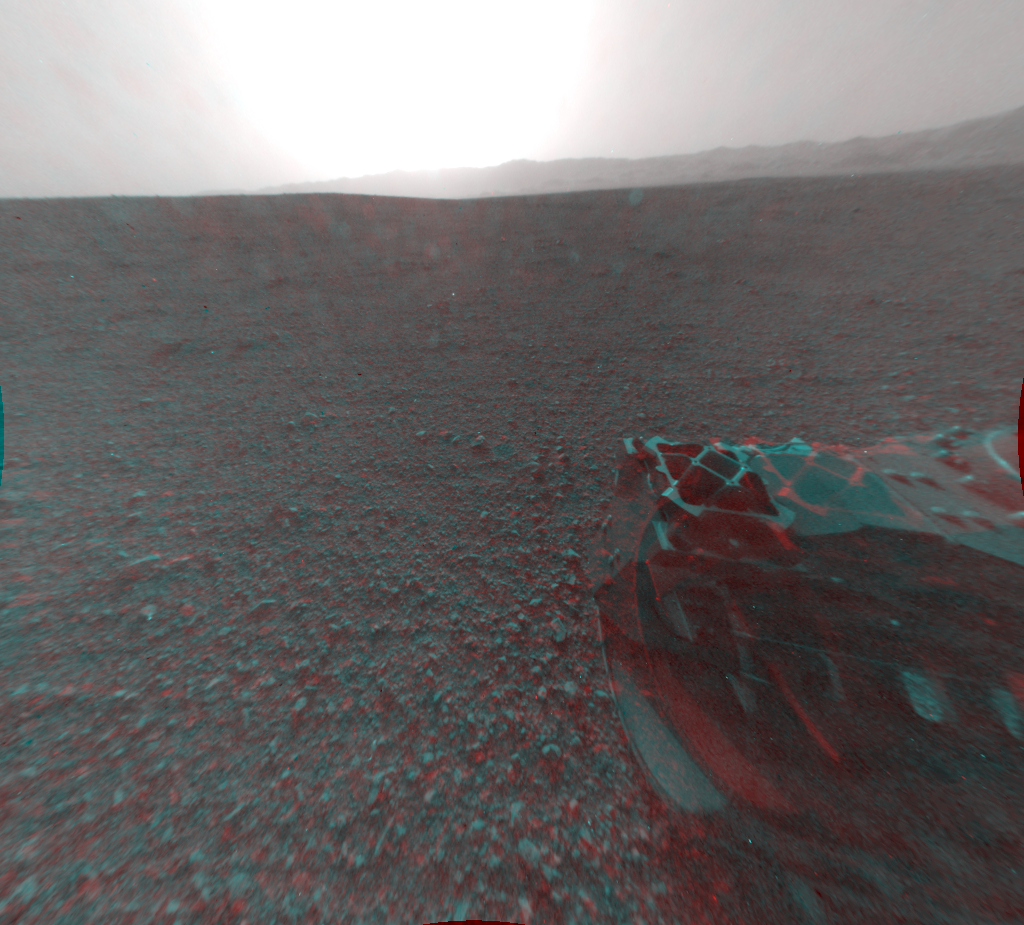

3-D View from Behind Curiosity

This image is a 3-D view behind NASA’s Curiosity rover, which landed on Mars on Aug. 5 PDT (Aug. 6 EDT). The anaglyph was made from a stereo pair of Hazard-Avoidance Cameras on the rear of the rover. It has been cropped.

Part of the rim of Gale Crater, which is a feature the size of Connecticut and Rhode Island combined, stretches from the top middle to the top right of the image. One of the rover’s wheels can be seen at bottom right. The bright spot is saturation from the sun.

The original images were captured by the rover’s front Hazard-Avoidance cameras at full resolution shortly after the rover landed. It has been linearized to remove the distorted appearance that results from its fisheye lens. A single “eye” view from the rear of the rover is available at PIA15987.

Credit: NASA/JPL-Caltech/Univ. of Arizona